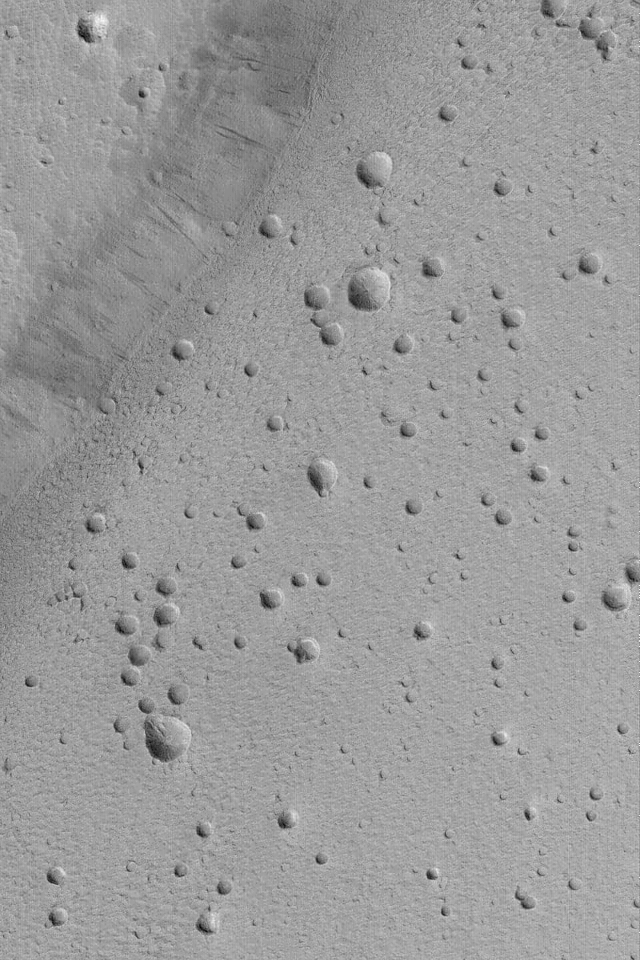

Ceraunius Caldera Floor

MGS MOC Release No. MOC2-489, 20 September 2003

This Mars Global Surveyor (MGS) Mars Orbiter Camera (MOC) picture shows the pitted floor of the caldera of the martian volcano, Ceraunius Tholus. A caldera is a large collapse pit at the summit of a volcano. For reference, a wide angle MOC view of Ceraunius Tholus was presented on 18 April 2002, “Volcanoes Ceraunius Tholus and Uranius Tholus.” Today’s picture shows a close-up view of the volcano’s caldera floor. The floor exhibits many pits and holes, but it is uncertain whether these were formed by meteor impact, volcanic eruptions, or collapse. Most of them do not have raised rims and ejecta-two features characteristic of meteor impact craters (although a few shown here have raised rims); and none have lava flows or volcanic cones associated with them-characteristics of volcanic eruption. Thus, these pits might have formed by collapse, although it is more likely that they were formed by meteor impact, but the ejecta and rims have been buried by dust or eroded away. This picture is located near 24.3°N, 97.4°W, and covers an area 3 km (1.9 mi) across. Sunlight illuminates the scene from the lower left.

Credit: NASA/JPL/MSSS